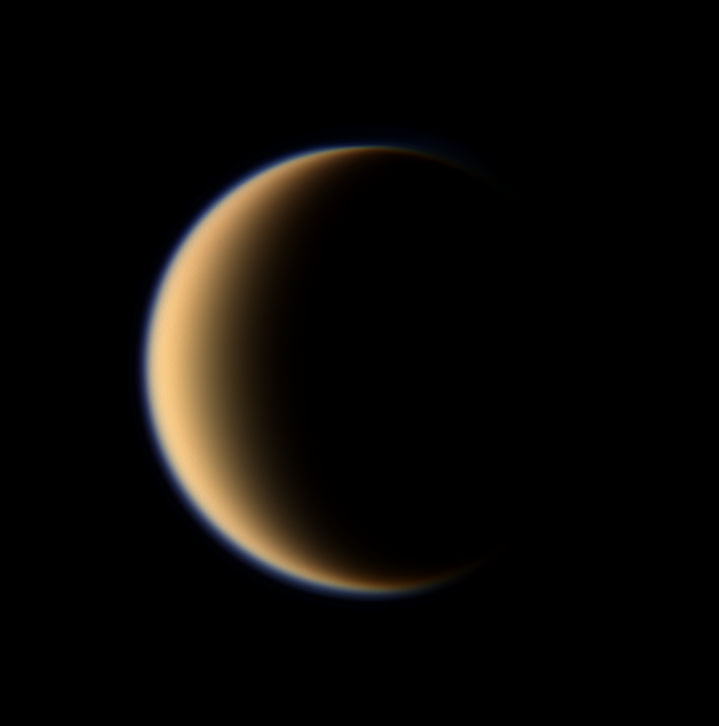

A World of Questions

Titan’s hazy orange globe hangs before the Cassini spacecraft, partly illuminated — a world with many mysteries yet to be uncovered.

North on Titan (5,150 kilometers, or 3,200 miles across) is up and rotated 30 degrees to the right. The moon’s north pole tilts slightly away from the spacecraft here.

Images taken using red, green and blue spectral filters were combined to create this natural color view. The images were taken with the Cassini spacecraft wide-angle camera on Jan. 5, 2008. The view was obtained at a distance of approximately 213,000 kilometers (133,000 miles) from Titan and at a Sun-Titan-spacecraft, or phase, angle of 128 degrees. Image scale is 13 kilometers (8 miles) per pixel.

The Cassini-Huygens mission is a cooperative project of NASA, the European Space Agency and the Italian Space Agency. The Jet Propulsion Laboratory, a division of the California Institute of Technology in Pasadena, manages the mission for NASA’s Science Mission Directorate, Washington, D.C. The Cassini orbiter and its two onboard cameras were designed, developed and assembled at JPL. The imaging operations center is based at the Space Science Institute in Boulder, Colo.

Credit: NASA/JPL/Space Science Institute